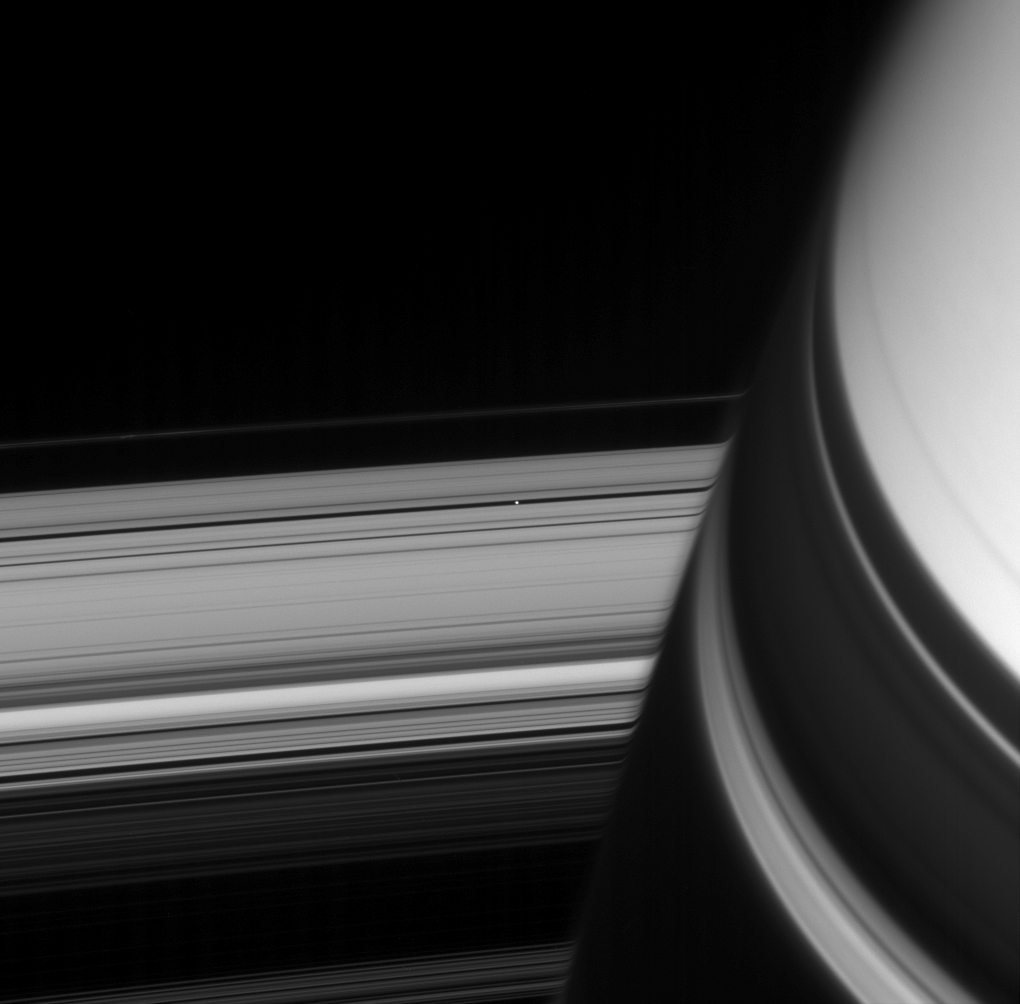

Pan in View

A small ring-embedded moon coasts into view from behind shadow-draped Saturn. The rings’ image is distorted near Saturn by the planet’s upper atmosphere, to the right of Pan (26 kilometers, or 16 miles across).

This view looks toward the unilluminated side of the rings from about 8 degrees above the ringplane.

The image was taken in visible light with the Cassini spacecraft narrow-angle camera Dec. 22, 2007. The view was acquired at a distance of approximately 1.8 million kilometers (1.1 million miles) from Pan. Image scale is 11 kilometers (7 miles) per pixel on Pan.

The Cassini-Huygens mission is a cooperative project of NASA, the European Space Agency and the Italian Space Agency. The Jet Propulsion Laboratory, a division of the California Institute of Technology in Pasadena, manages the mission for NASA’s Science Mission Directorate, Washington, D.C. The Cassini orbiter and its two onboard cameras were designed, developed and assembled at JPL. The imaging operations center is based at the Space Science Institute in Boulder, Colo.

Credit: NASA/JPL/Space Science Institute